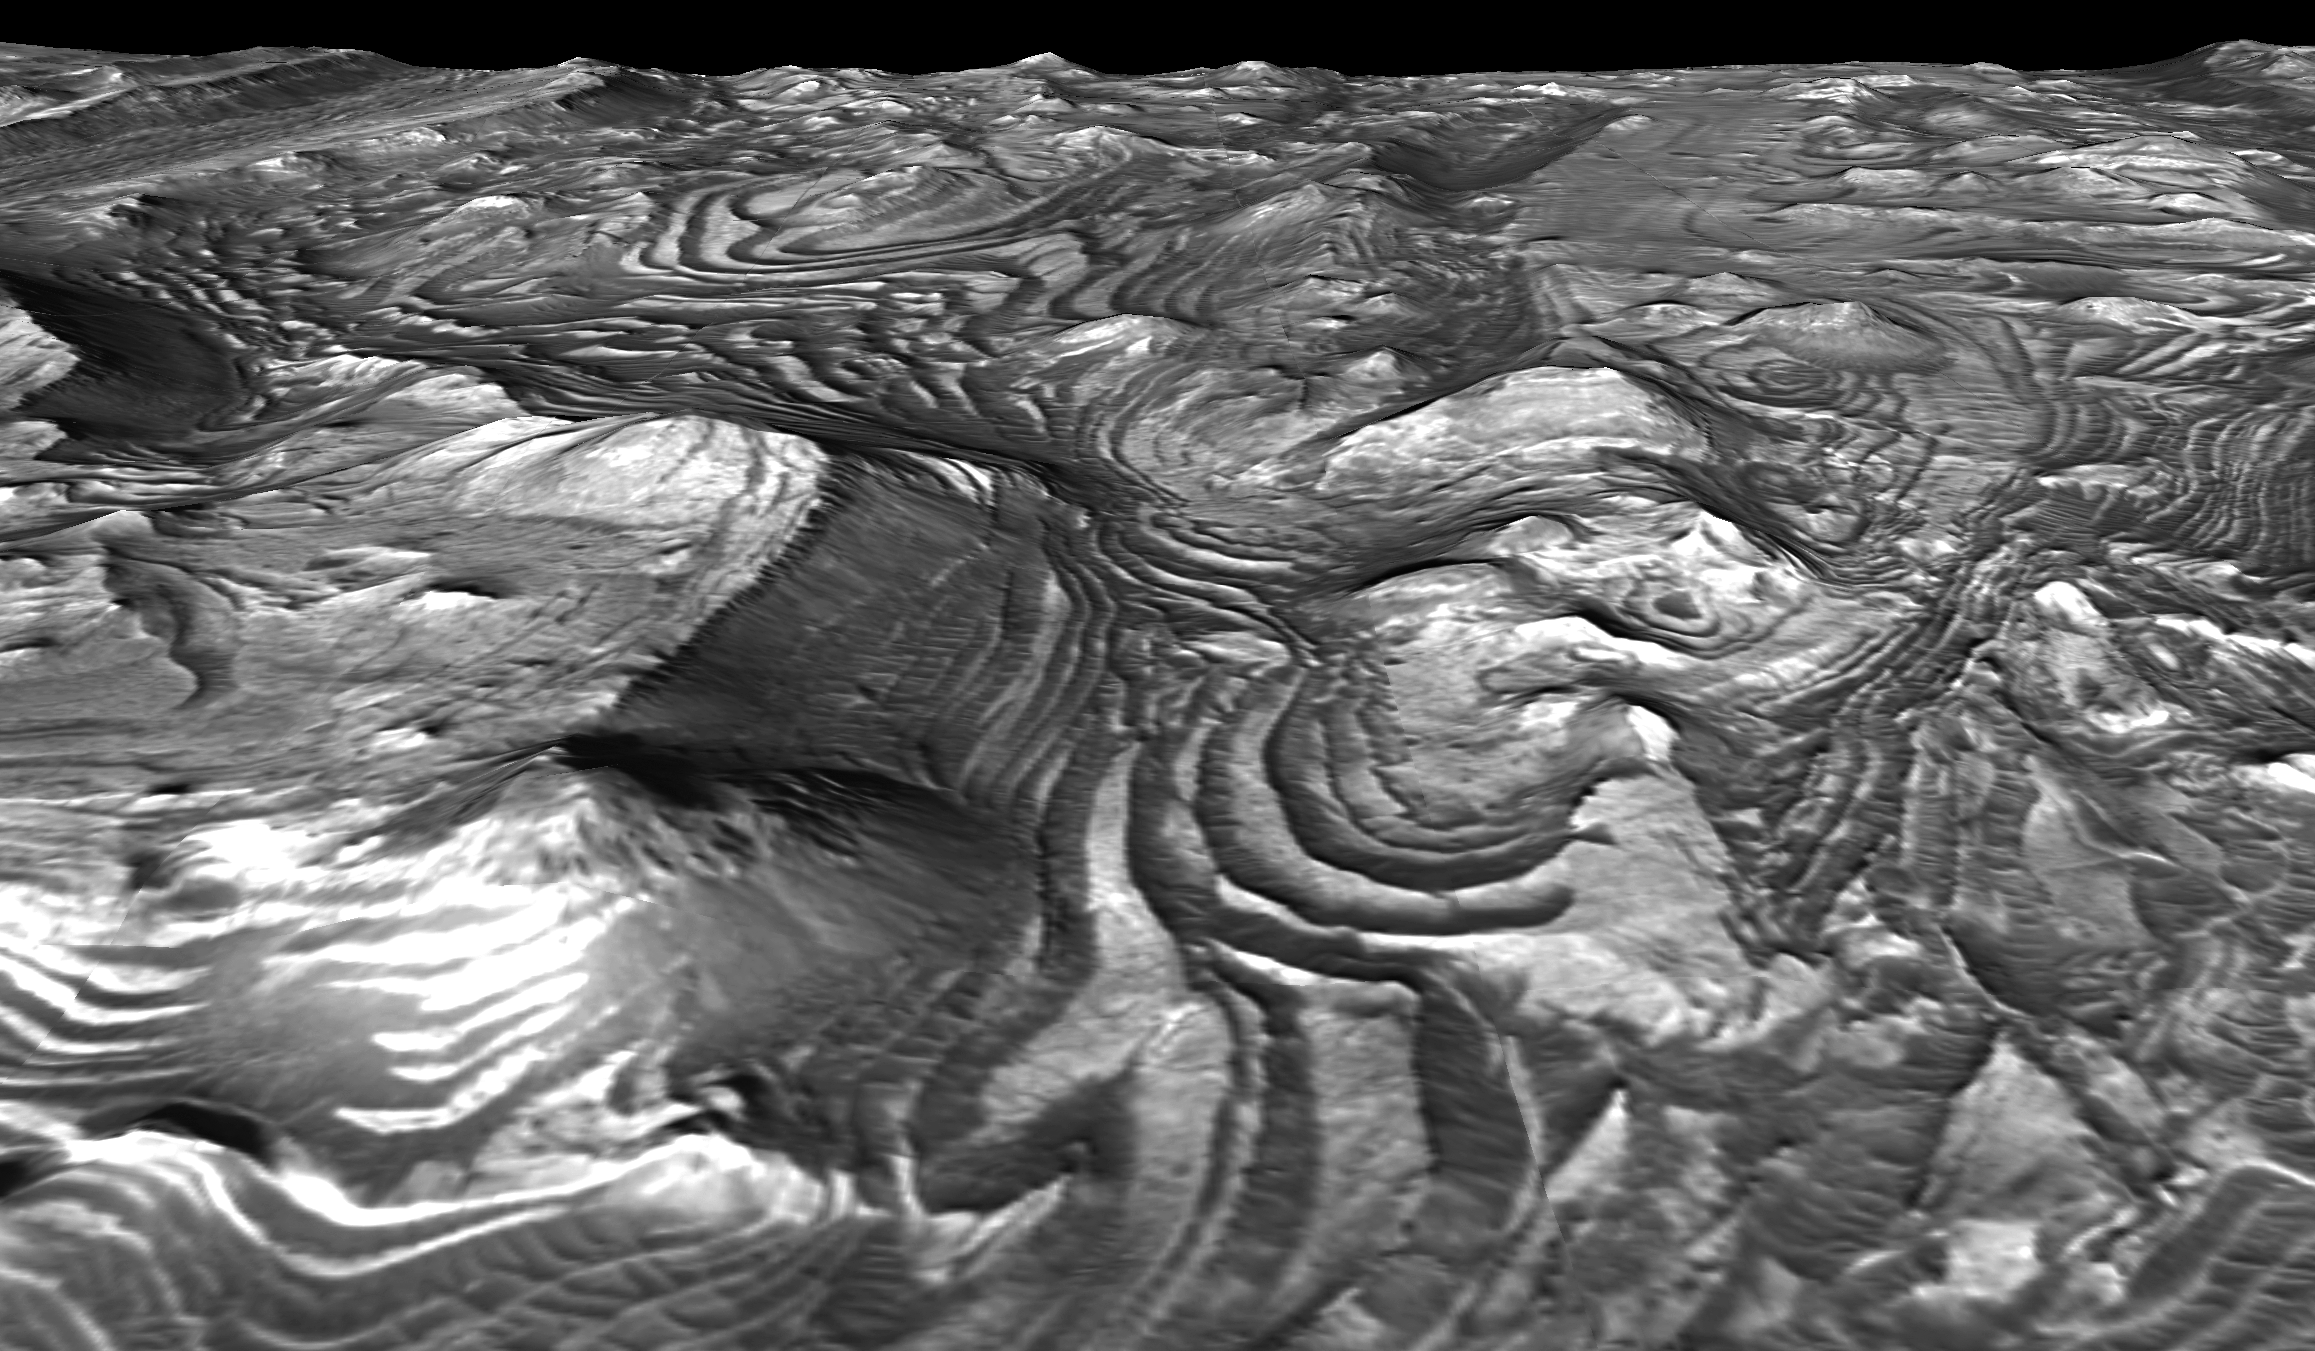

‘Stair-Stepped’ Terrain in Candor Chasma

This is a eastward-looking perspective view of a scene within Mars’ Candor Chasma based on stereo imaging by the High Resolution Imaging Science Experiment (HiRISE) camera aboard NASA’s Mars Reconnaissance Orbiter. It shows how the surface would look like from a viewpoint at few hundred meters or yards above the surface.

In the pictured area, layers of bedrock have been folded into a series of elliptical dome-like structures. The upper surfaces of these folds have been stripped away by erosion, leaving behind concentric patterns of layers and a ‘stair-stepped’ terrain morphology. The dark-toned material is a surficial layer of windblown sand that has been trapped against the ‘steps’ in the terrain. Patterns of layer deformation such as this record the geologic history of the region. The width of the scene at the bottom of the image is approximately 600 meters (about 2,000 feet). There is no vertical exaggeration.

The detailed three-dimensional information about the area comes from a pair of HiRISE observations.

Credit: NASA/JPL-Caltech/Univ. of Arizona